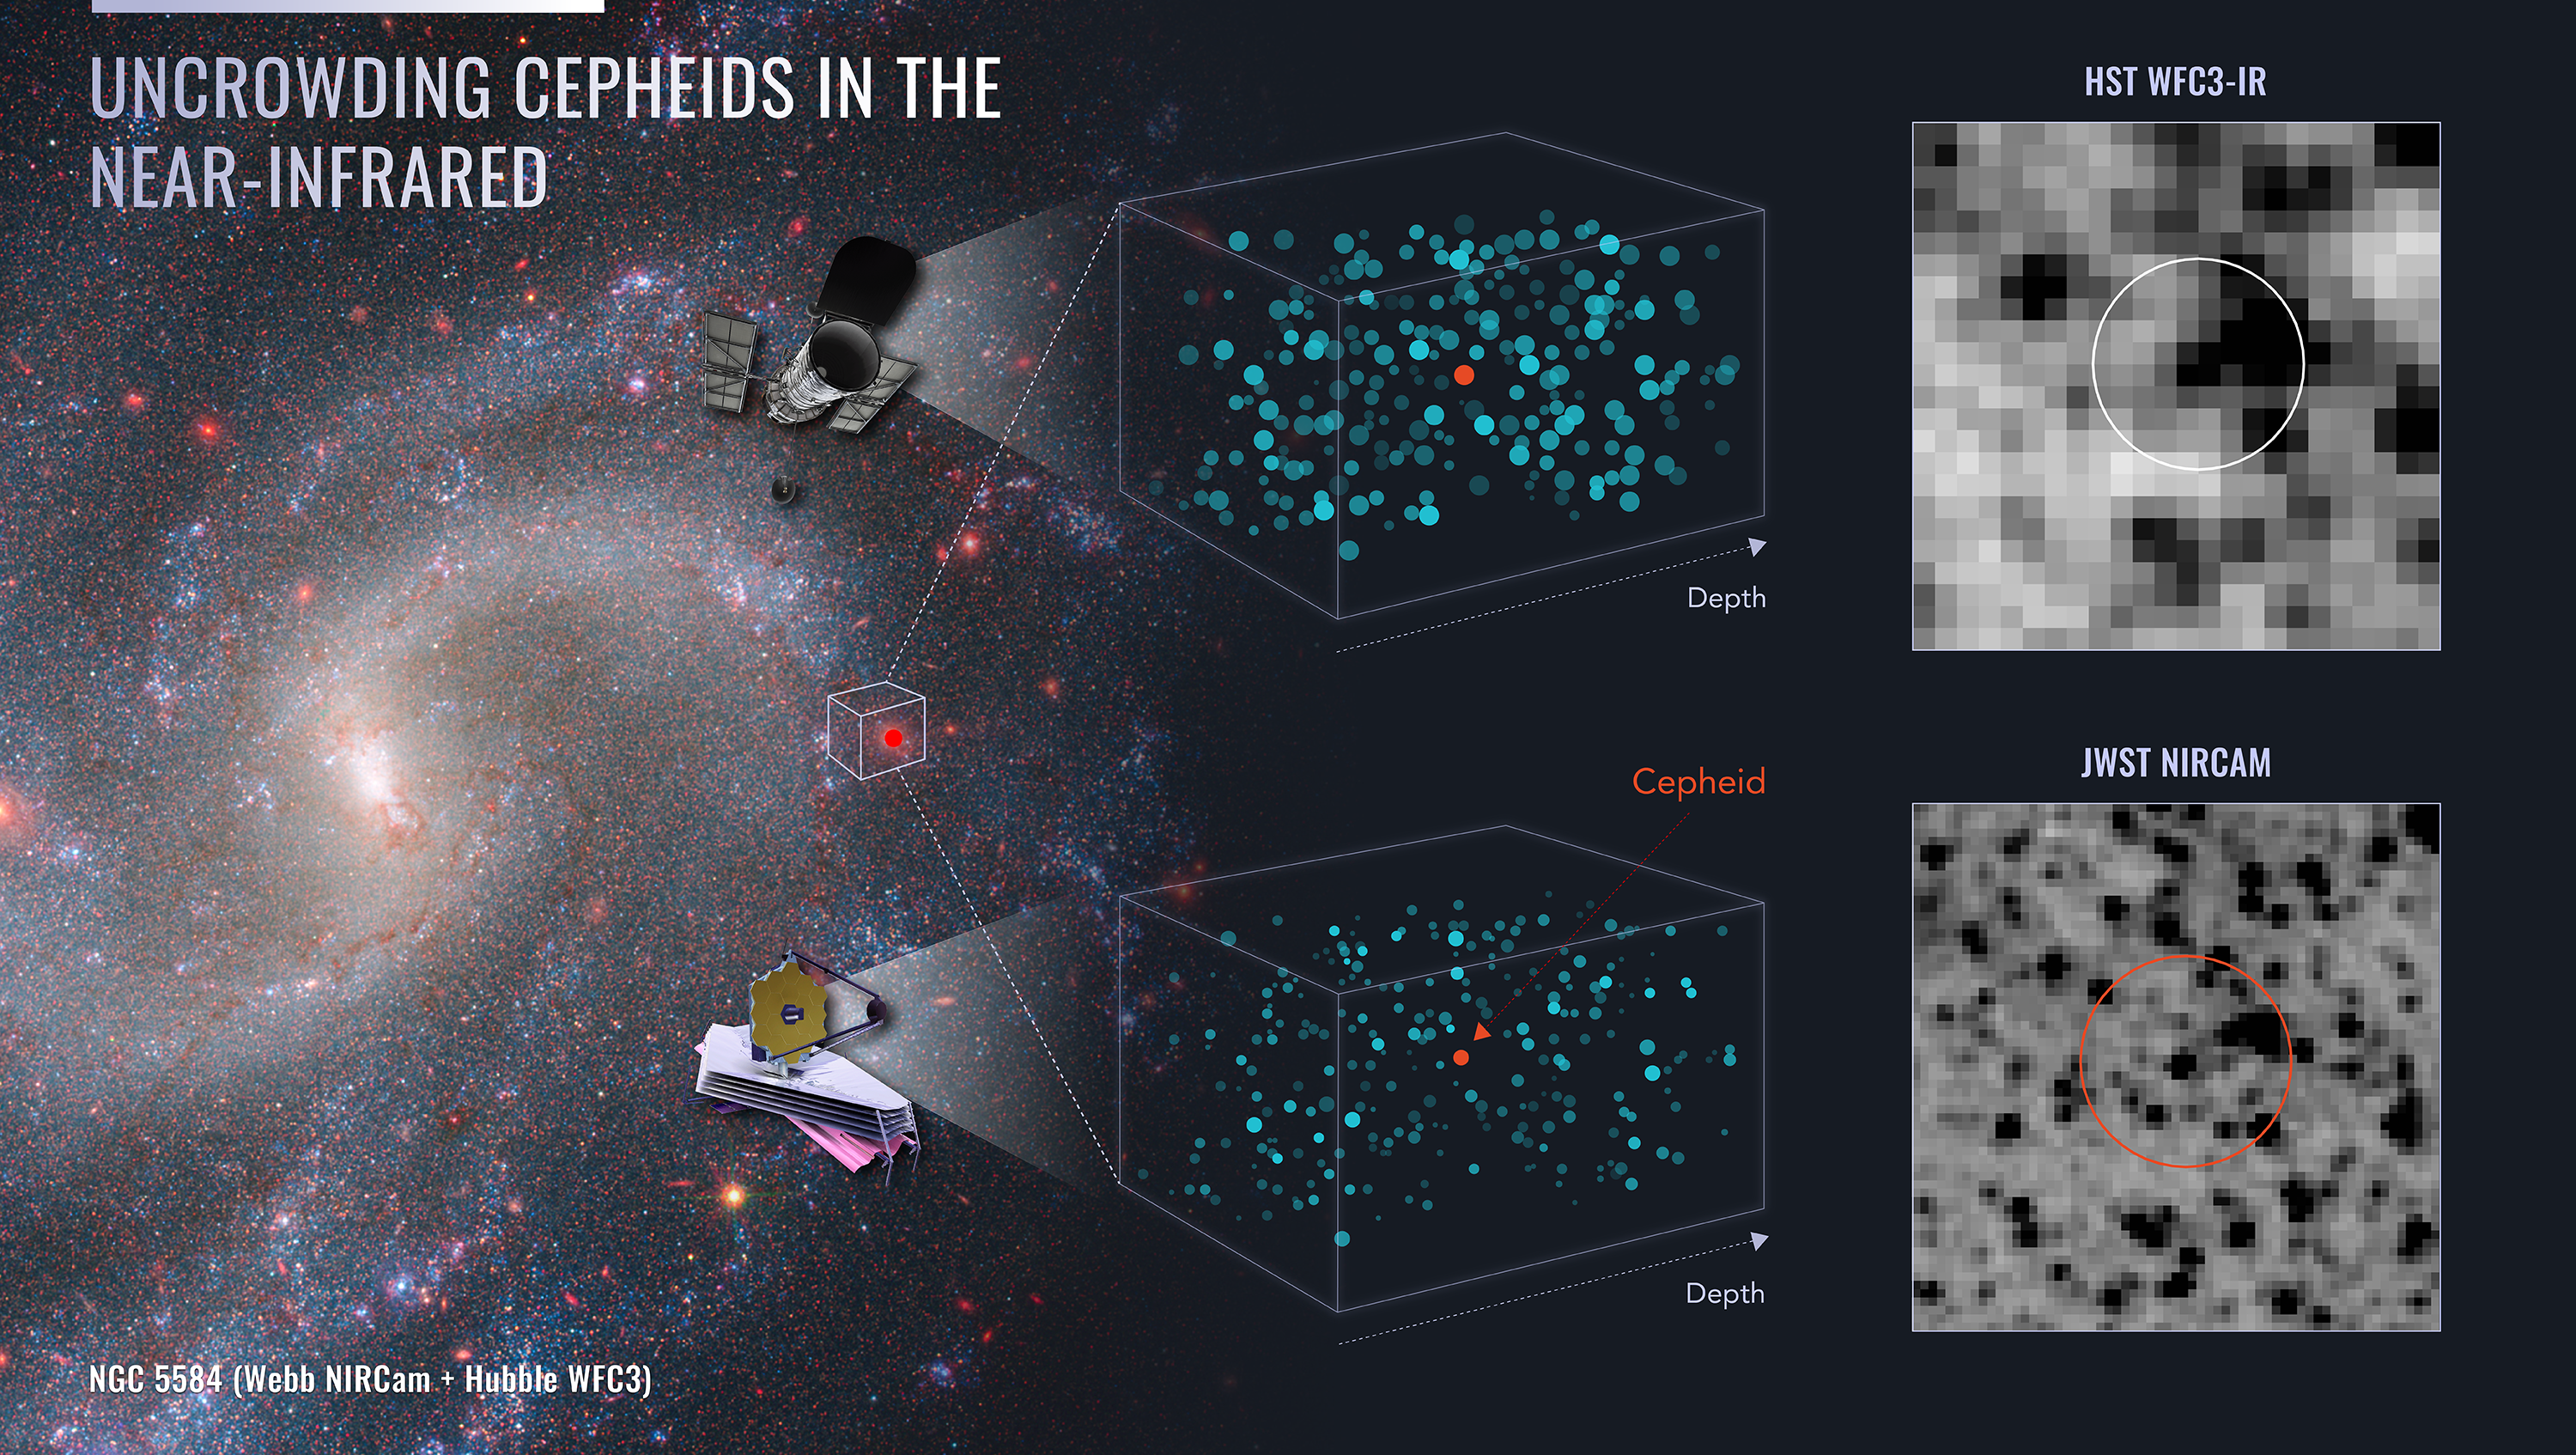

Uncrowding Cepheids in the Near Infrared

This diagram illustrates the combined power of the Hubble and Webb space telescopes in nailing down precise distances to a special class of variable star that is used in calibrating the expansion rate of the universe. These Cepheid variable stars are seen in crowded star fields. Light contamination from surrounding stars may make the measurement of the brightness of a Cepheid less precise. Webb’s sharper infrared vision allows for a Cepheid target to be more clearly isolated from surrounding stars, as seen in the right side of the diagram. The Webb data confirms the accuracy of 30 years of Hubble observations of Cepheids that were critical in establishing the bottom rung of the cosmic distance ladder for measuring the universe’s expansion rate. At the left, NGC 5584 is seen in a composite image from Webb’s NIRCam (Near-Infrared Camera) and Hubble’s Wide Field Camera 3.

Read the story.

Credit: NASA, ESA, CSA, Adam Riess (JHU, STScI); Illustration: Joyce Kang (STScI)